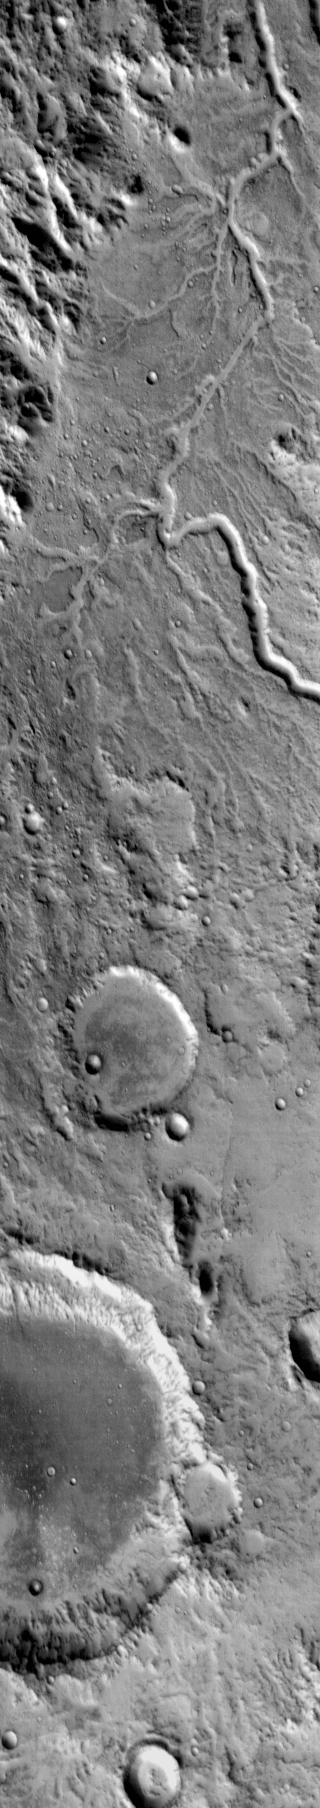

Channel

This daytime IR image shows a channel system draining from the highlands down to Isidis Planitia.

Image information: IR instrument. Latitude 0.2N, Longitude 89.0E. 115 meter/pixel resolution.

Please see the THEMIS Data Citation Note for details on crediting THEMIS images.

Note: this THEMIS visual image has not been radiometrically nor geometrically calibrated for this preliminary release. An empirical correction has been performed to remove instrumental effects. A linear shift has been applied in the cross-track and down-track direction to approximate spacecraft and planetary motion. Fully calibrated and geometrically projected images will be released through the Planetary Data System in accordance with Project policies at a later time.

NASA’s Jet Propulsion Laboratory manages the 2001 Mars Odyssey mission for NASA’s Office of Space Science, Washington, D.C. The Thermal Emission Imaging System (THEMIS) was developed by Arizona State University, Tempe, in collaboration with Raytheon Santa Barbara Remote Sensing. The THEMIS investigation is led by Dr. Philip Christensen at Arizona State University. Lockheed Martin Astronautics, Denver, is the prime contractor for the Odyssey project, and developed and built the orbiter. Mission operations are conducted jointly from Lockheed Martin and from JPL, a division of the California Institute of Technology in Pasadena.

Credit: NASA/JPL/ASU